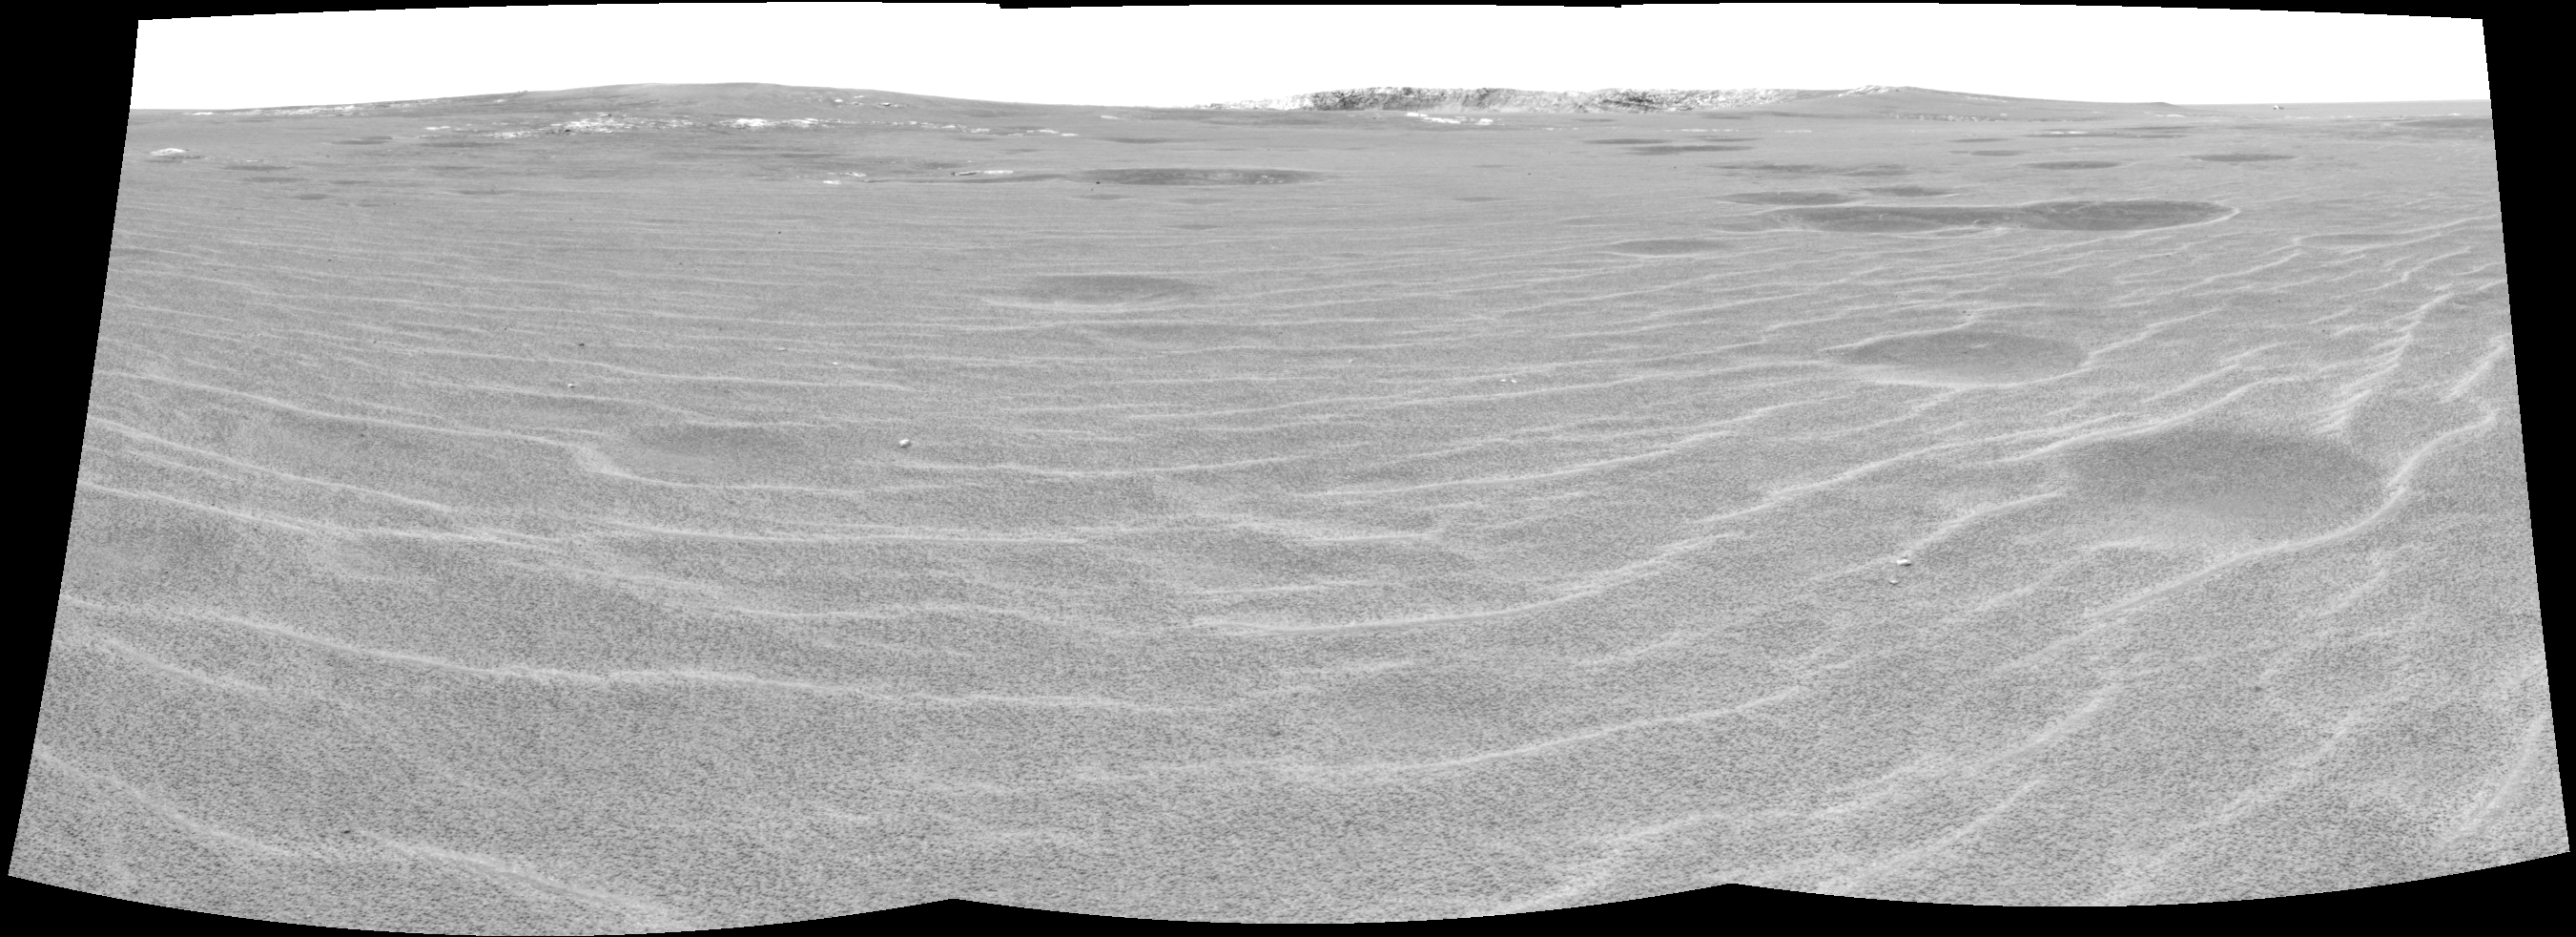

Approaching ‘Endurance’

This cylindrical projection was constructed from three images taken by the Mars Exploration Rover Opportunity’s navigation camera on the rover’s 93rd sol on Mars. The camera acquired the images at approximately 12:27 Local Solar Time, or around 8:22 AM Pacific Daylight Time on April 28, 2004. On that sol, Opportunity sat about 75 meters (246 feet) away from the rim of “Endurance Crater.”

Credit: NASA/JPL/Cornell